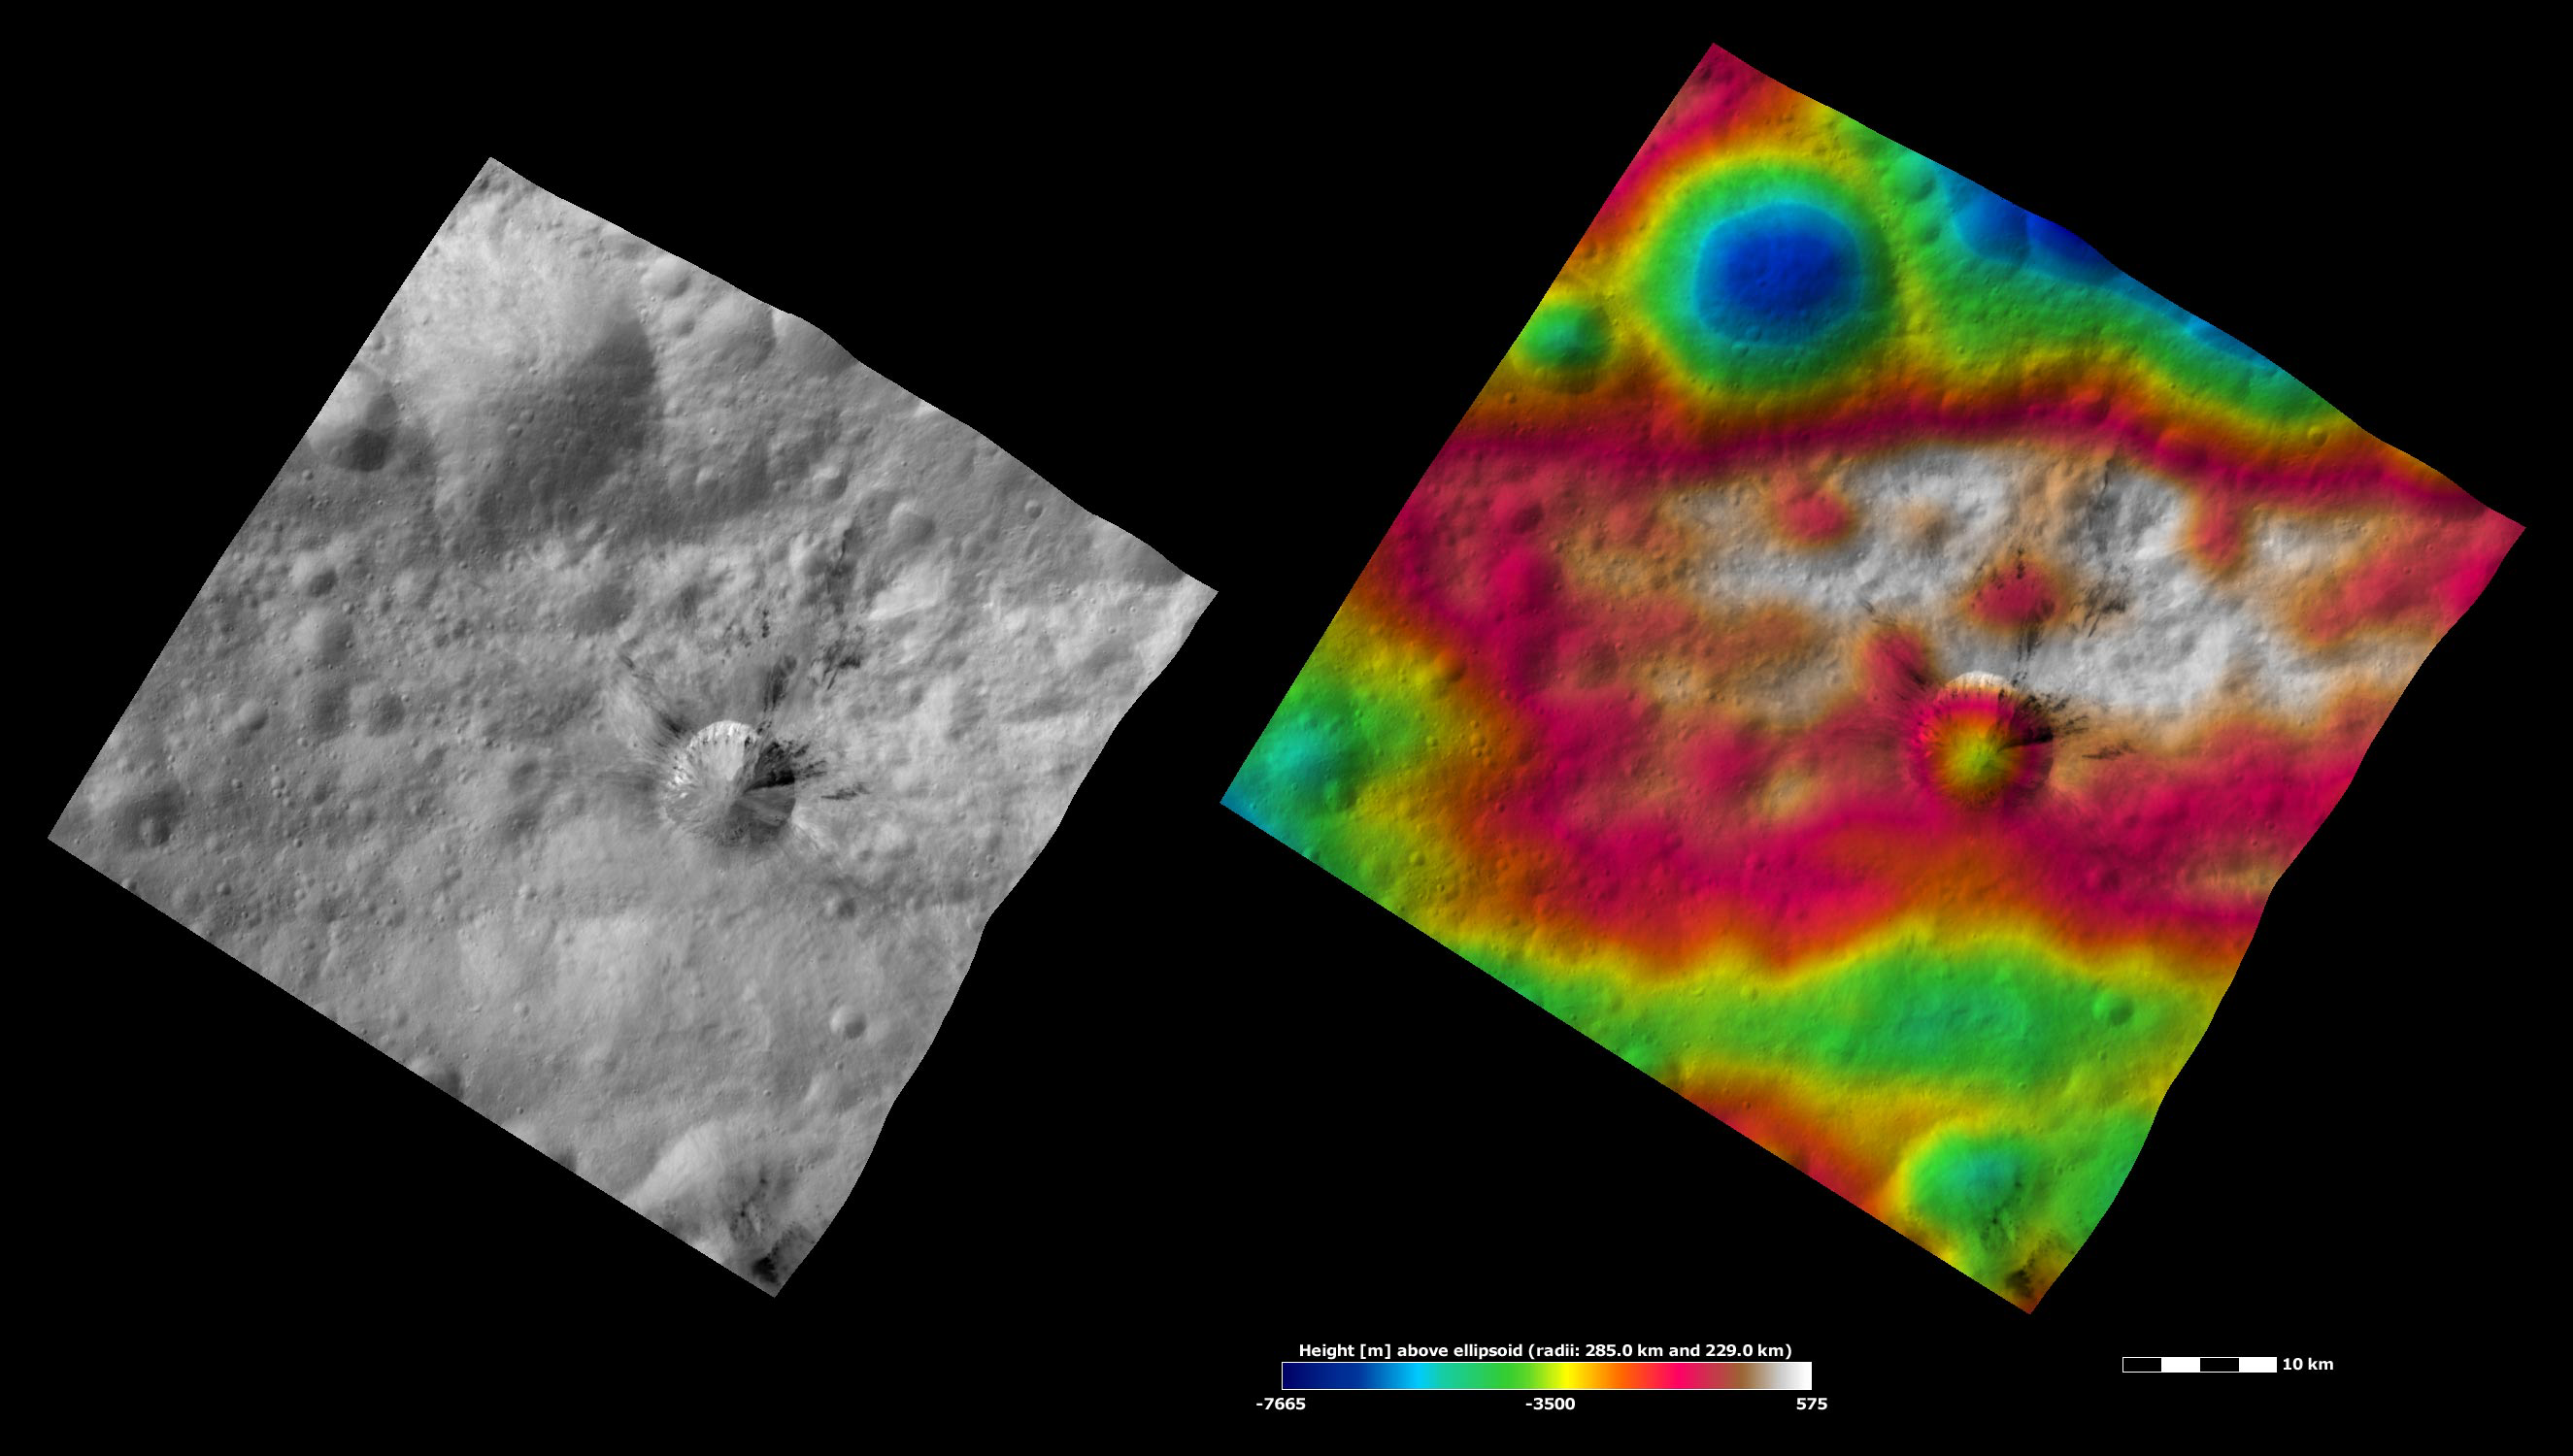

Rubria Crater, Apparent Brightness and Topography Images

The left-hand image is a Dawn FC (framing camera) image, which shows the apparent brightness of Vesta’s surface. The right-hand image is based on this apparent brightness image, which has had a color-coded height representation of the topography overlain onto it. The topography is calculated from a set of images that were observed from different viewing directions, which allows stereo reconstruction. The various colors correspond to the height of the area. The white and red areas in the topography image are the highest areas and the blue areas are the lowest areas. Rubria crater is the middle-sized crater, offset to the bottom right of the center of the image, which has dark and bright material associated with it. This dark and bright material is slumping towards Rubria’s center and the dark material forms distinctive rays that spread out around the top part of Rubria. The large, degraded crater in the top tip of the image is difficult to see in the apparent brightness image but is much easier to see in the topography image. The topography image also shows that Rubria formed in a region of high elevation, which is shaded white and pink/ red. The lower boundary of this high region is the trough named Divalia Fossa.

These images are located in Vesta’s Gegania quadrangle, just south of Vesta’s equator. NASA’s Dawn spacecraft obtained the apparent brightness image with its framing camera on Oct. 22, 2011. This image was taken through the camera’s clear filter. The distance to the surface of Vesta is 700 kilometers (435 miles) and the image has a resolution of about 70 meters (230 feet) per pixel. This image was acquired during the HAMO (high-altitude mapping orbit) phase of the mission. These images are lambert-azimuthal map projected.

The Dawn mission to Vesta and Ceres is managed by NASA’s Jet Propulsion Laboratory, a division of the California Institute of Technology in Pasadena, for NASA’s Science Mission Directorate, Washington D.C. UCLA is responsible for overall Dawn mission science. The Dawn framing cameras have been developed and built under the leadership of the Max Planck Institute for Solar System Research, Katlenburg-Lindau, Germany, with significant contributions by DLR German Aerospace Center, Institute of Planetary Research, Berlin, and in coordination with the Institute of Computer and Communication Network Engineering, Braunschweig. The framing camera project is funded by the Max Planck Society, DLR, and NASA/JPL.

Credit: NASA/JPL-Caltech/UCLA/MPS/DLR/IDA